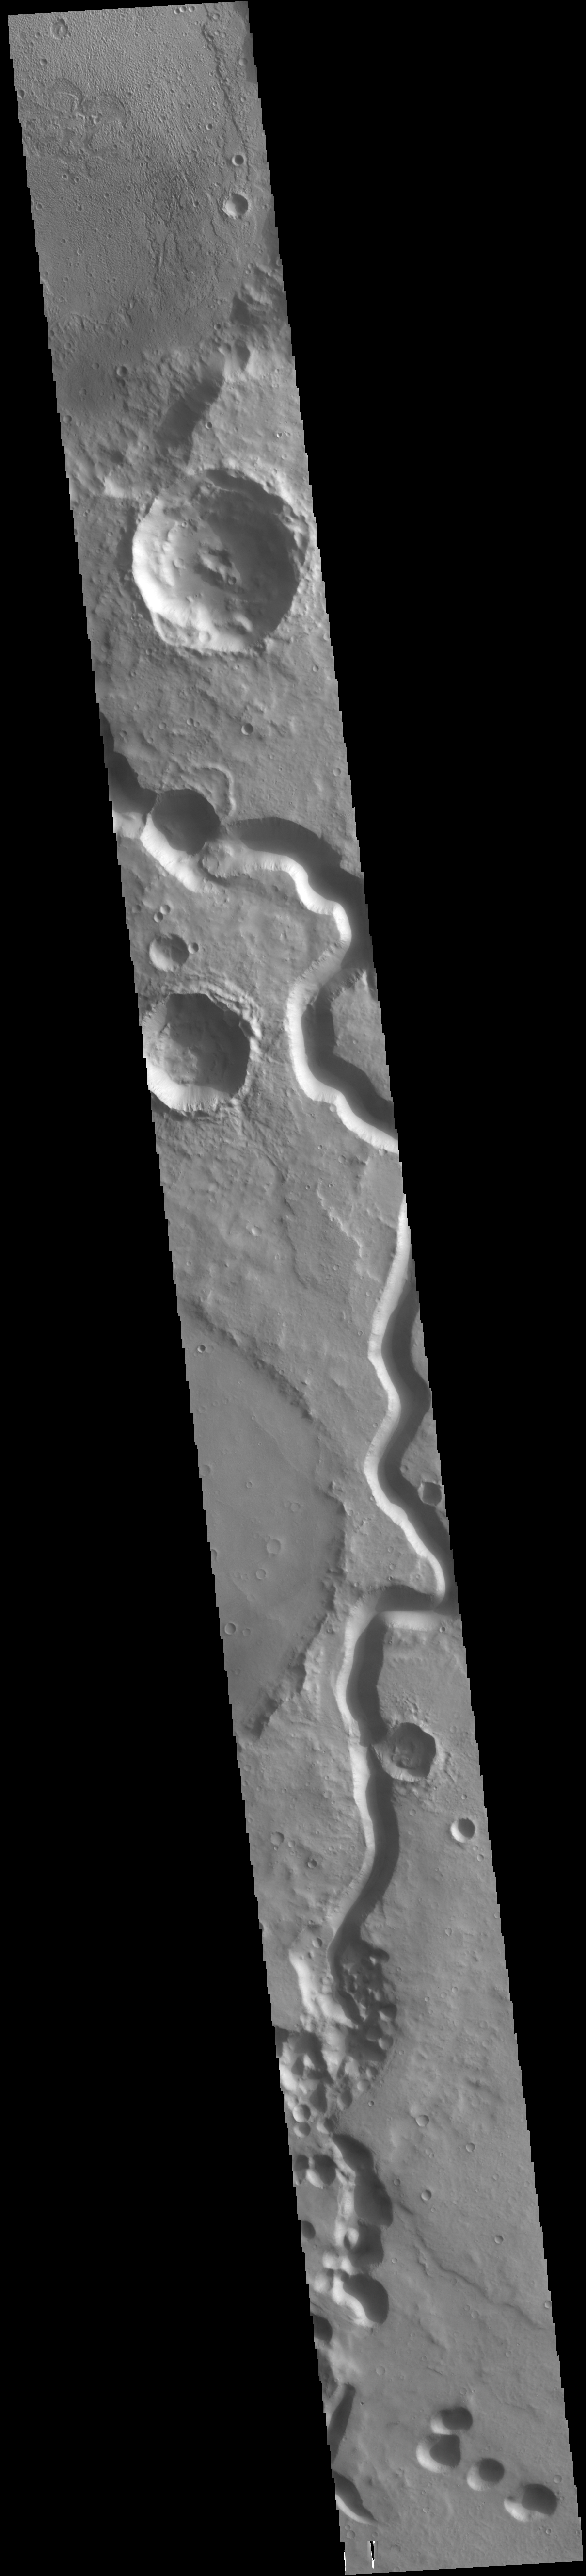

Tinto Vallis

The sinuous channel in this VIS image is Tinto Vallis. This northward flowing channel is 180 km (112 miles) long and is located in northern Hesperia Planum. Tinto Vallis arises in the plains of Herperia Planum and empties into Palos Crater.

Credit: NASA/JPL-Caltech/ASU